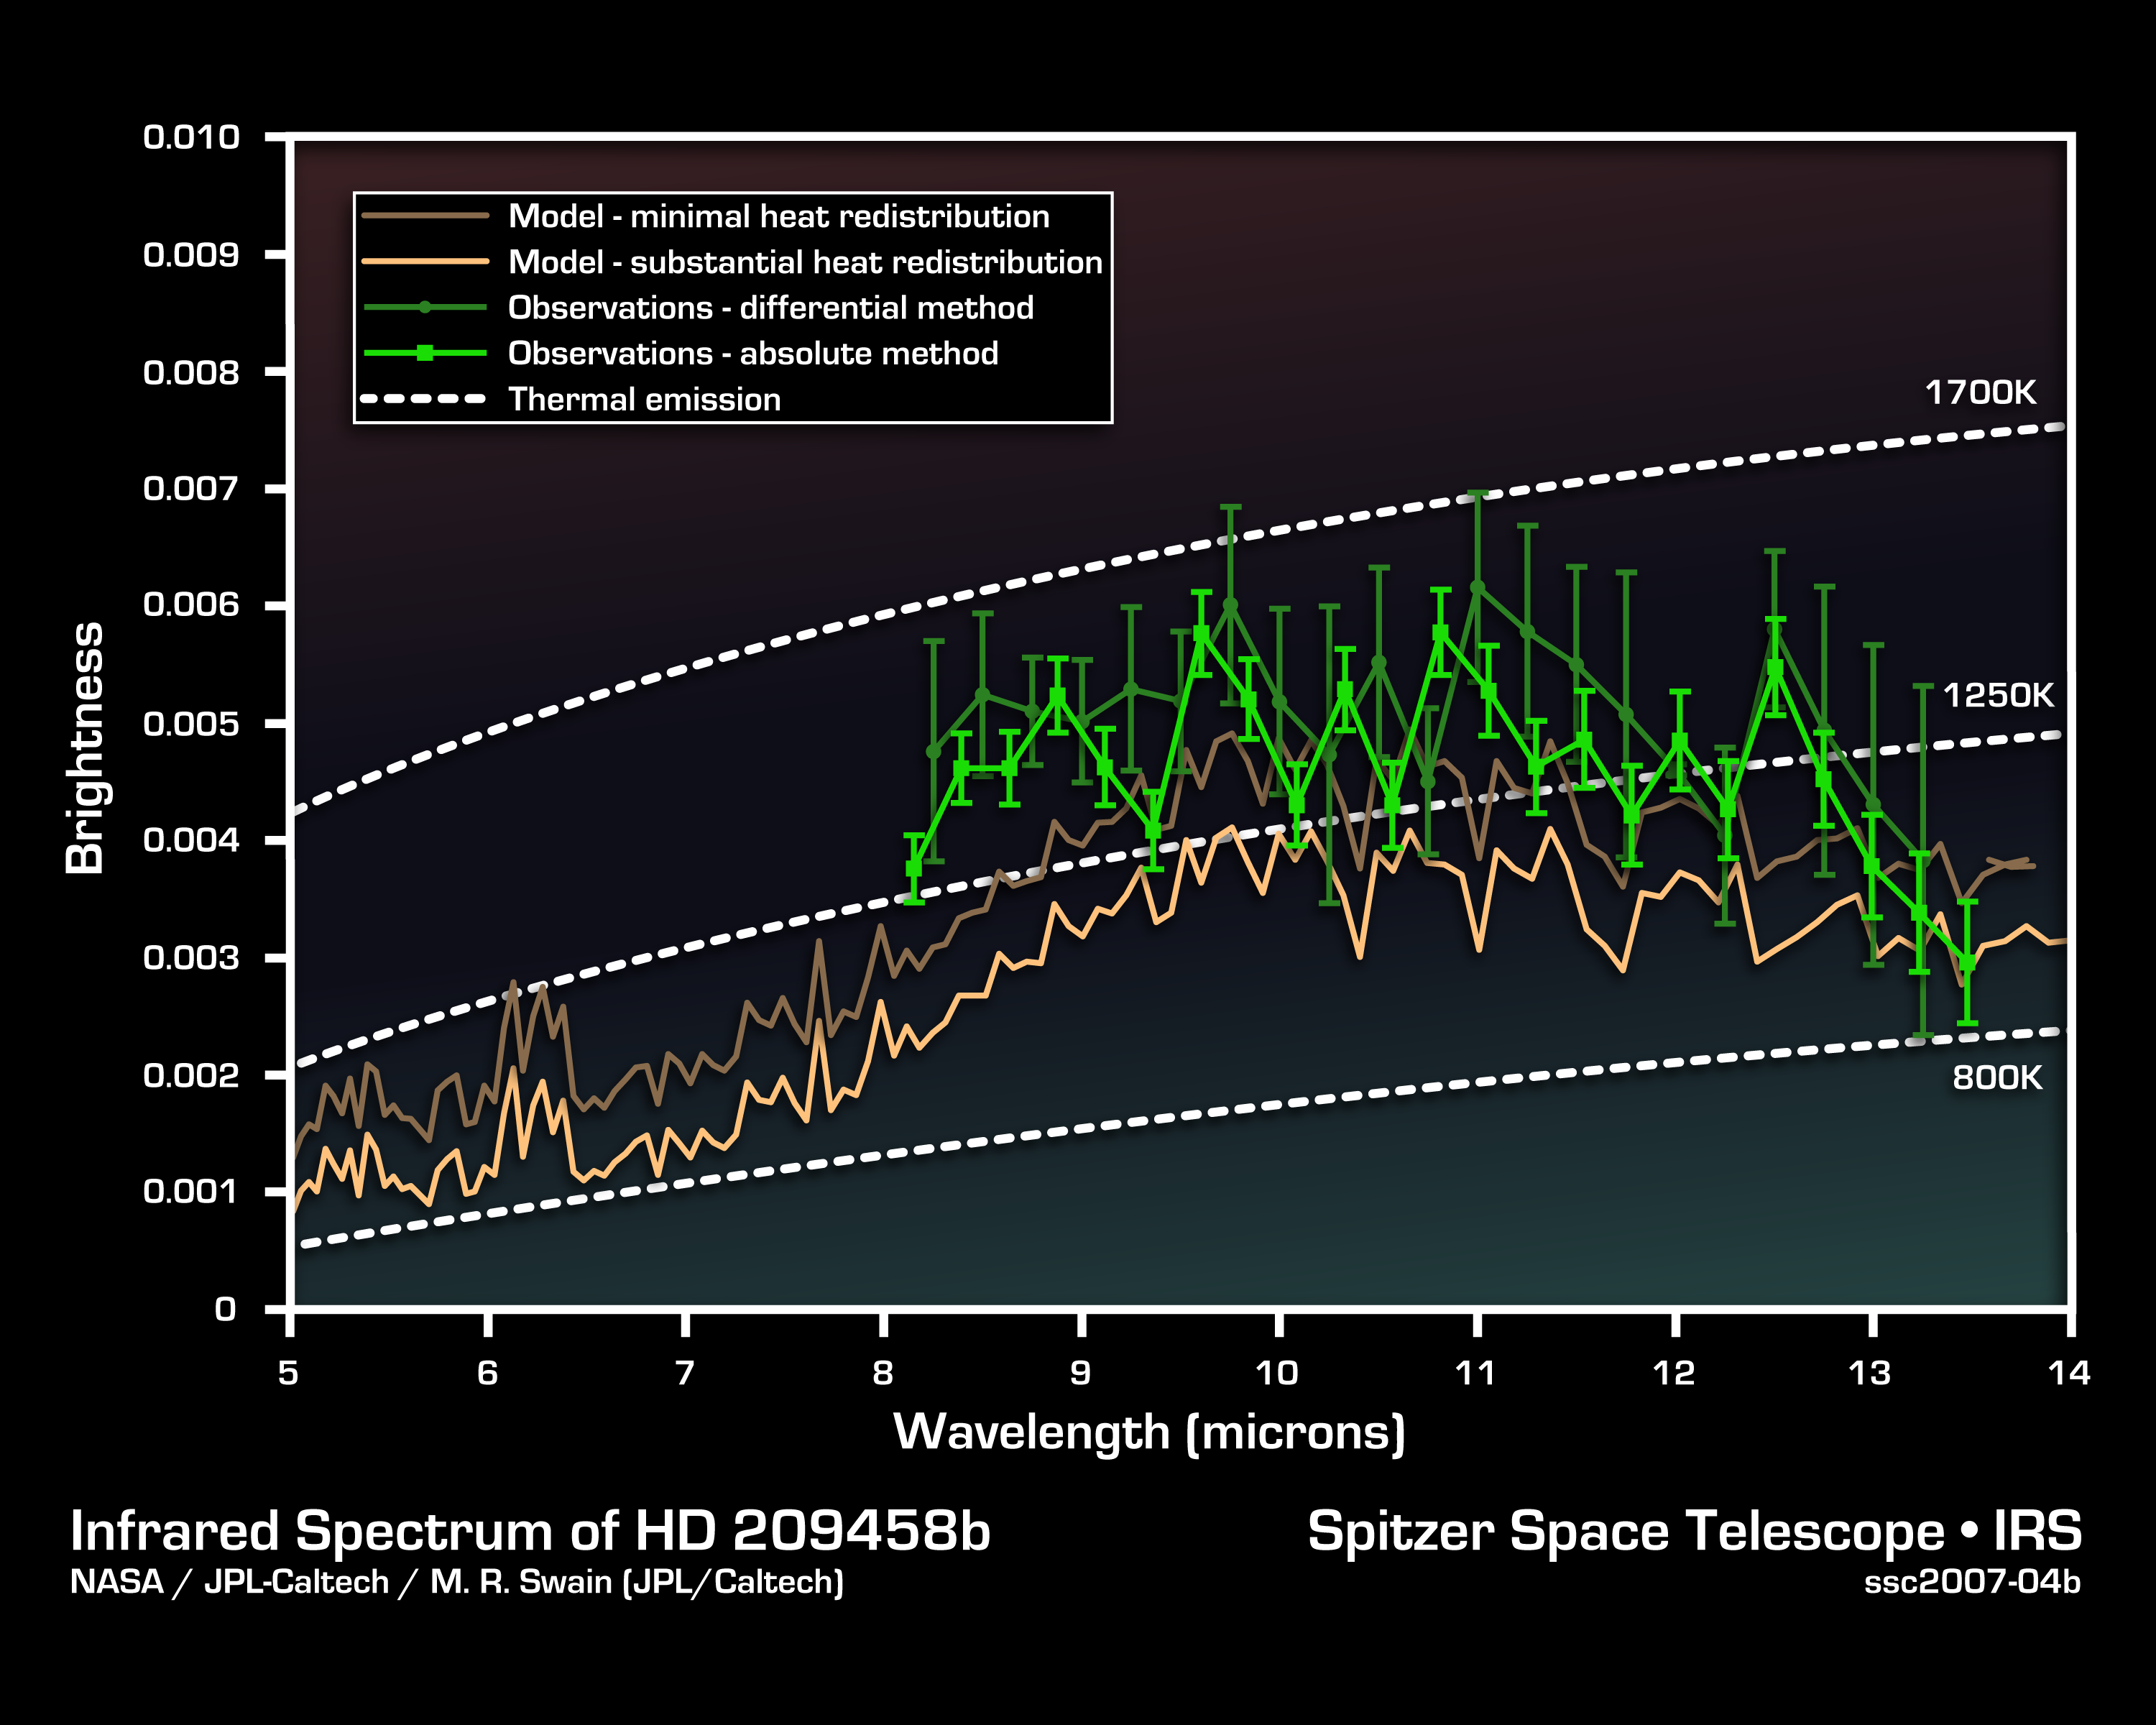

Cracking the Code of Faraway Worlds

This infrared data from NASA’s Spitzer Space Telescope – called a spectrum – tells astronomers that a distant gas planet, a so-called “hot Jupiter” called HD 209458b, might be smothered with high clouds. It is one of the first spectra of an alien world.

A spectrum is created when an instrument called a spectrograph spreads light from an object apart into a rainbow of different wavelengths. Patterns or ripples within the spectrum indicate the presence, or absence, of molecules making up the object.

Astronomers using Spitzer’s spectrograph were able to obtain infrared spectra for two so-called “transiting” hot-Jupiter planets using the “secondary eclipse” technique. In this method, the spectrograph first collects the combined infrared light from the planet plus its star, then, as the planet is eclipsed by the star, the infrared light of just the star. Subtracting the latter from the former reveals the planet’s own rainbow of infrared colors.

When astronomers first saw the infrared spectrum above, they were shocked. It doesn’t look anything like what theorists had predicted. Theorists though the spectra for hot, Jupiter-like planets like this one would be filled with the signatures of molecules in the planets’ atmospheres. But the spectrum doesn’t show any molecules. It is what astronomers call “flat.” For example, theorists thought there’d be signatures of water in the wavelength ranges of 8 to 9 microns. The fact that water is not seen there might indicate that the water is hidden under a thick blanket of high, dry clouds.

This spectrum was produced by Dr. Mark R. Swain of NASA’s Jet Propulsion Laboratory in Pasadena, Calif., using a complex set of mathematical tools. It was derived using two different methods, both of which led to the same result. The data were taken on July 6 and 13, 2005, by Dr. Jeremy Richardson of NASA’s Goddard Space Flight Center and his team using Spitzer’s infrared spectrograph.

Credit: NASA/JPL-Caltech